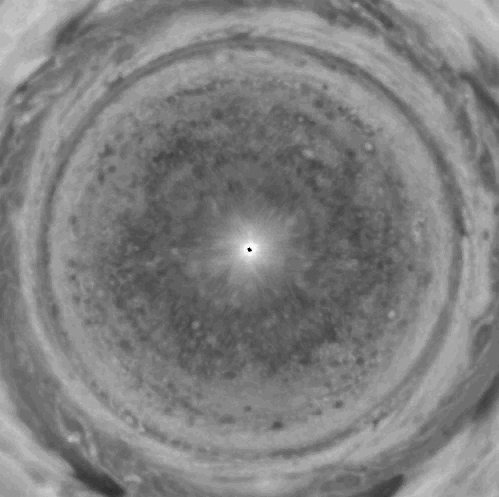

Jupiter Polar Winds Movie

Bands of eastward and westward winds on Jupiter appear as concentric rotating circles in this movie composed of Cassini spacecraft images that have been re-projected as if the viewer were looking down at Jupiter’s north pole and the planet were flattened.

The sequence covers 70 days, from October 1 to December 9, 2000. Cassini’s narrow-angle camera captured the images of Jupiter’s atmosphere in the near-infrared region of the spectrum.

What is surprising in this view is the coherent nature of the high-latitude flows, despite the very chaotic, mottled and non-banded appearance of the planet’s polar regions. This is the first extended movie sequence to show the coherence and longevity of winds near the pole and the features blown around the planet by them.

There are thousands of spots, each an active storm similar to the size to the largest of storms on Earth. Large terrestrial storms usually last only a week before they dissolve and are replaced by other storms. But many of the Jovian storms seen here, while occasionally changing latitude or merging with each other, persist for the entire 70 days. Until now, the lifetime of the high-latitude features was unknown. Their longevity is a mystery of Jovian weather.

Cassini collected images of Jupiter for months before and after it passed the planet on December 30, 2000. Six or more images of the planet in each of several spectral filters were taken at evenly spaced intervals over the course of Jupiter’s 10-hour rotation period. The entire sequence was repeated generally every other Jupiter rotation, yielding views of every sector of the planet at least once every 20 hours.

The images used for the movie shown here were taken every 20 hours through a filter centered at a wavelength of 756 nanometers, where there are almost no absorptions in the planet’s atmosphere. The images covering each rotation were mosaiced together to form a cylindrical map extending from 75 degrees north to 75 degrees south in latitude and covering 360 degrees in longitude. The movie consists of 84 such maps, spanning 70 Earth days in time or 168 Jupiter rotations.

Transforming the cylindrical maps into polar stereographic projections produces a movie of what Jupiter would look like if viewed from the pole. Jupiter’s alternating eastward and westward jet streams flow in concentric rings around the pole, with equatorial motions visible in the corners. The dark features flowing counterclockwise near the equator are”hot spots” where cloud cover is relatively thin.

The high-latitude movements call into question one notion concerning wind circulation on Jupiter. The model in question suggests that Jupiter’a alternating bands of east-west winds are the exposed edges of deeper rotating cylinders that extend north-south through the planet. However, the east-west winds that the movie shows in polar regions don’t fit that model. The cylinders whose edges would form those bands would have to go through the innermost portion of the planet, where the cylinders’ different rotations could not be maintained. Jupiter’s wind pattern may involve a mix of rotation-on-cylinders near the equator and some other circulation mechanism near the poles.

For more information, see the Cassini Project home page, http://www.jpl.nasa.gov/cassini/ and the Cassini Imaging Team home page, http://ciclops.lpl.arizona.edu/ciclops/ .

Cassini is a cooperative project of NASA, the European Space Agency and the Italian Space Agency. The Jet Propulsion Laboratory, a division of the California Institute of Technology in Pasadena, manages the Cassini mission for NASA’s Office of Space Science, Washington, D.C.

Credit: NASA/JPL/Southwest Research Institute